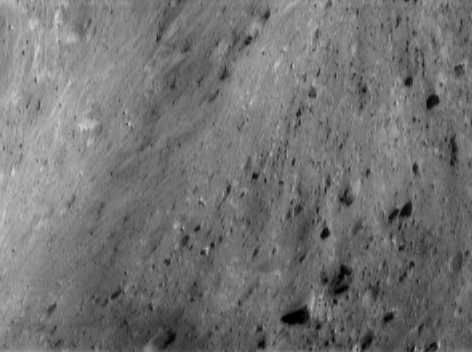

Salt Water Taffy

NEAR Shoemaker’s camera captured this oblique view of the wall of Eros’ saddle on June 19, 2000, from an altitude of 51 kilometers (32 miles). Curvature in the wall, combined with brightness banding in the left portion of the picture, give the surface a surreal, taffy-like appearance. The bright patches may originate from exposure of subsurface material that hasn’t been darkened by small impacts and solar wind. These patches are juxtaposed, at the bottom left-center of the picture, with a mysterious dark apron surrounding a 150-meter (490-foot) diameter crater. The whole scene is approximately 1.2 kilometers (0.7 miles) top to bottom.

Built and managed by The Johns Hopkins University Applied Physics Laboratory, Laurel, Maryland, NEAR was the first spacecraft launched in NASA’s Discovery Program of low-cost, small-scale planetary missions. See the NEAR web page at http://near.jhuapl.edu/ for more details.

Credit: NASA/JPL/JHUAPL